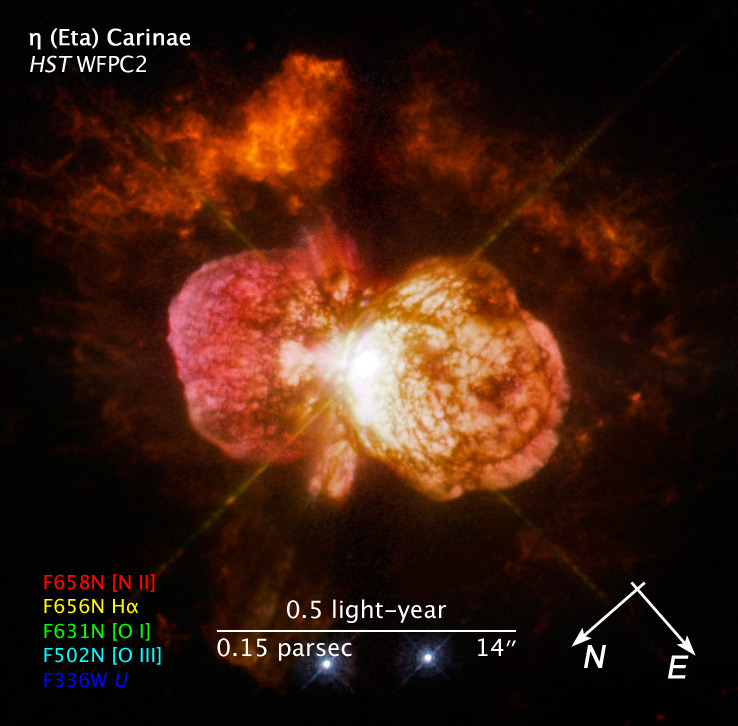

Compass and Scale Image of Eta Carinae

Object Name: Eta Carinae, Eta Car
Object Description: Variable Star
Instrument: HST/WFPC2
Filters: F336W (U), F502N ([O III]), F631N ([O I]), F656N (H-alpha), and F658N ([N II])
Exposure Time: 38 minutes

The image is a composite of separate exposures made by the WFPC2 instrument on the Hubble Space Telescope. Five filters were used to sample narrow wavelength ranges. The color results from assigning different hues (colors) to each monochromatic image. In this case, the assigned colors are: Red: F658N ([N II]) Yellow: F656N (H-alpha) Green: F631N ([O I]) Cyan: F502N ([O III]) Blue: F336W (U)

Credit: NASA, ESA, and the Hubble SM4 ERO Team